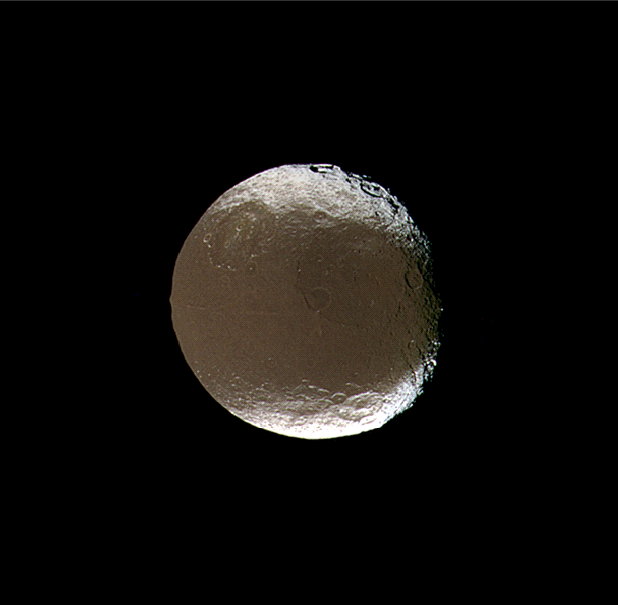

Iapetus Spins and Tilts

Saturn’s two-faced moon tilts and rotates for Cassini in this mesmerizing movie sequence of images acquired during the spacecraft’s close encounter with Iapetus on Nov. 12, 2005.

The encounter begins with Cassini about 850,000 kilometers (530,000 miles) from Iapetus. Cassini approached over the moon’s northern hemisphere, allowing for excellent full views of a 575-kilometer-wide (360-mile) impact basin in northeastern Cassini Regio. Astronomer Giovanni Cassini discovered the light and dark faces of Iapetus’ two hemispheres (among his other Saturn discoveries), and the dark region. The spacecraft also bears his name.

Also prominent in these images is a 380-kilometer-wide (235-mile) basin to the northwest of the larger basin, in the transition zone between Cassini Regio and a brighter region called Roncevaux Terra, with its 150-kilometer-wide (95-mile) crater Roland (at the top, with a prominent central peak).

The movie takes Cassini to its closest approach, at about 415,000 kilometers (260,000 miles) from Iapetus, and then looks back at the moon’s receding crescent. The sequence ends with Cassini at a distance of about 460,000 kilometers (285,000 miles) from the moon.

Iapetus is 1,468 kilometers (912 miles) across.

Images taken using ultraviolet, green and infrared spectral filters with the Cassini spacecraft narrow-angle camera were combined to create false-color frames for this movie. The color seen here is similar to that produced in (red, green and blue) natural color views. Resolution in the original images taken at closest approach to Iapetus was about 3 kilometers (2 miles) per pixel. The color frames were resized to create the movie.

The Cassini-Huygens mission is a cooperative project of NASA, the European Space Agency and the Italian Space Agency. The Jet Propulsion Laboratory, a division of the California Institute of Technology in Pasadena, manages the mission for NASA’s Science Mission Directorate, Washington, D.C. The Cassini orbiter and its two onboard cameras were designed, developed and assembled at JPL. The imaging operations center is based at the Space Science Institute in Boulder, Colo.

Credit: NASA/JPL/Space Science Institute